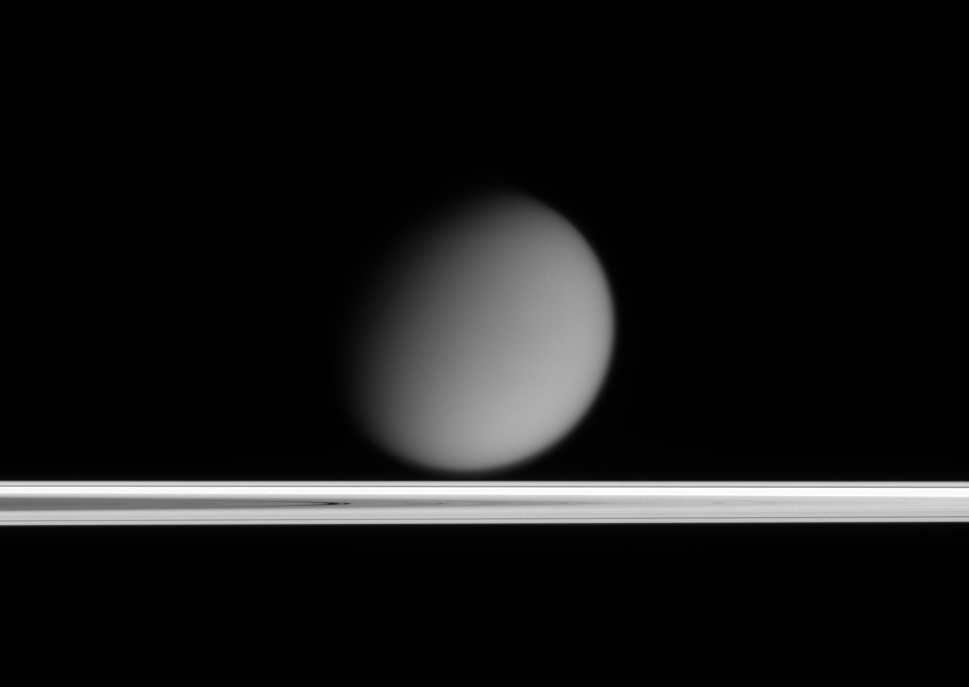

Titan Beyond the Rings

Saturn’s hazy moon Titan appears to drift above Saturn’s ringplane in this view taken only a tenth of a degree above the rings. Titan’s small orbital inclination is enough to make it appear above the ringplane from this viewing angle. Titan is 5,150 kilometers (3,200 miles) across.

The Sun is below the rings in this image, so light that makes it to Cassini is that which has been diffusely transmitted through the rings. Thus, the densest parts of the rings appear dark in this image, and the dusty gaps in the rings, such as the Cassini Division, appear bright.

The image was taken in visible light with the Cassini spacecraft narrow-angle camera on March 25, 2005, at a distance of approximately 3.2 million kilometers (2 million miles) from Titan and at a Sun-Titan-spacecraft, or phase, angle of 50 degrees. The image scale is 19 kilometers (12 miles) per pixel.

The Cassini-Huygens mission is a cooperative project of NASA, the European Space Agency and the Italian Space Agency. The Jet Propulsion Laboratory, a division of the California Institute of Technology in Pasadena, manages the mission for NASA’s Science Mission Directorate, Washington, D.C. The Cassini orbiter and its two onboard cameras were designed, developed and assembled at JPL. The imaging team is based at the Space Science Institute, Boulder, Colo.

Credit: NASA/JPL/Space Science Institute